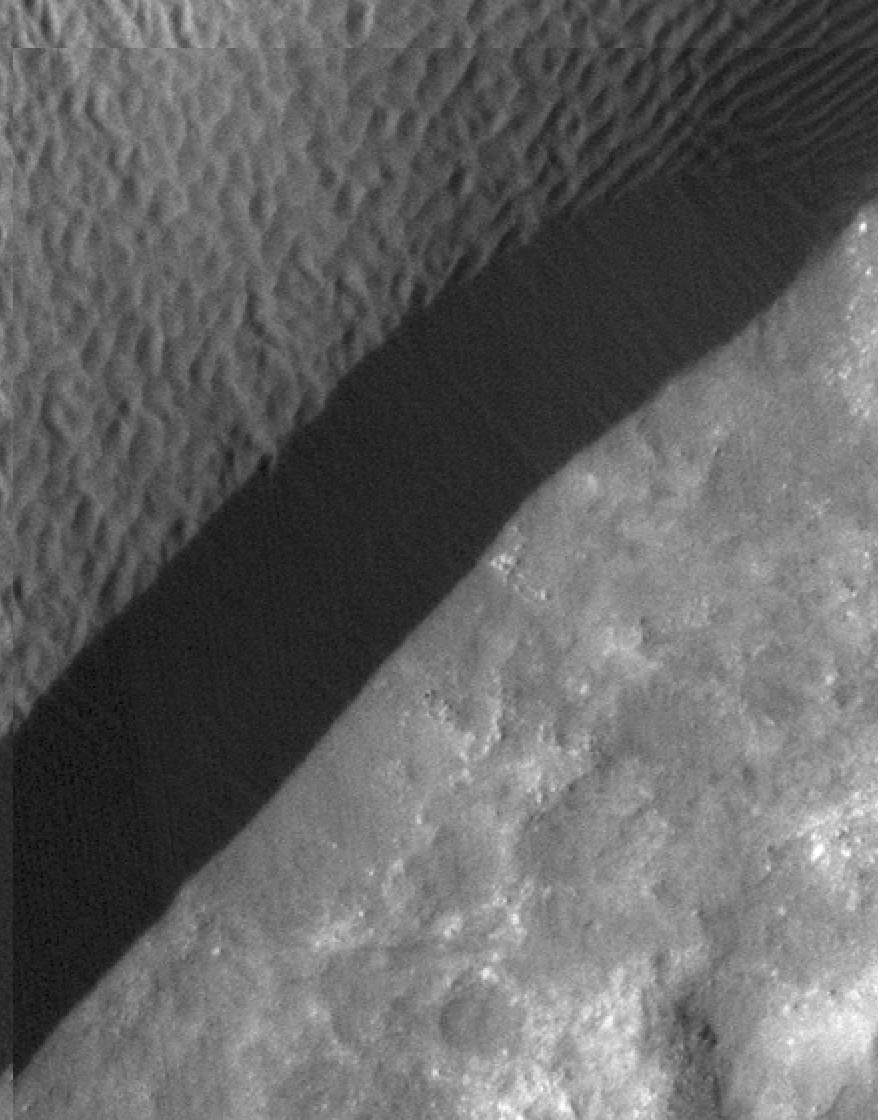

Rippling Dune Front in Herschel Crater on Mars

A rippled dune front in Herschel Crater on Mars moved an average of about one meter (about one yard) between March 3, 2007 and December 1, 2010, as seen in these images from NASA’s Mars Reconnaissance Orbiter. Note that the pattern of ripples on the dunesurface has changed completely between the two images. Herschel Crater is located just south of the equator in the cratered highlands.

This is one of several sites where the orbiter has observed shifting sand dunes and ripples. Previously, scientists thought sand on Mars was mostly immobile. It took the mission’s High Resolution Imaging Science Experiment (HiRISE) to take sharp enough images to finally see the movement.

While dust is easily blown around the Red Planet, its thin atmosphere means that strong winds are required to move grains of sand.

The Mars Reconnaissance Orbiter is managed by NASA’s Jet Propulsion Laboratory for NASA’s Science Mission Directorate in Washington. The University of Arizona’s Lunar and Planetary Laboratory operates HiRISE. The camera was built by Ball Aerospace & Technologies Corp. in Boulder, Colo. Johns Hopkins University Applied Physics Laboratory in Laurel, Md., provided and operates CRISM. JPL is a division of the California Institute of Technology in Pasadena.

Credit: NASA/JPL-Caltech/Univ. of Ariz./JHUAPL